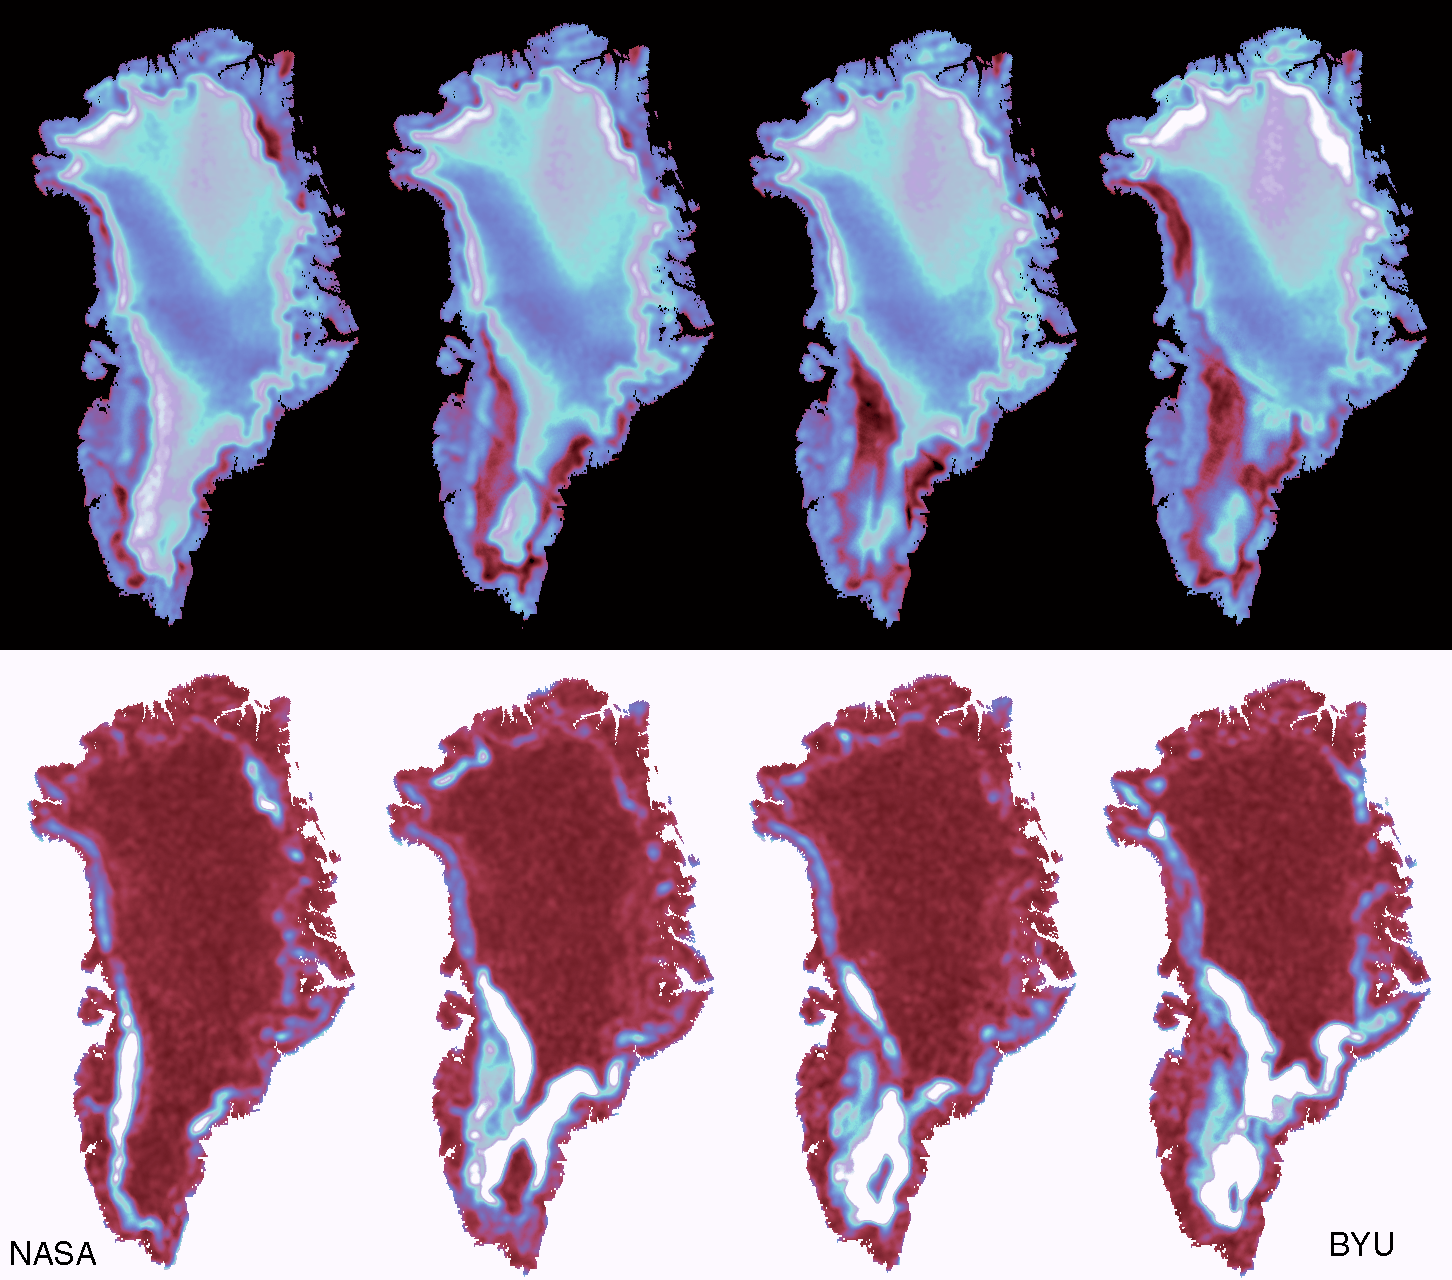

SeaWinds – Greenland

The frequent coverage provided by NASA’s SeaWinds instrument on the QuikScat satellite provides unprecedented capability to monitor daily and seasonal changes in the key melt zones of Greenland, which is covered with a thick ice sheet that resulted from snow accumulating over tens of thousands of years. The thickness of the snow layers reveals details about the past global climate, and comparing snow accumulation and snow melting can provide insight into climate change and global warming. In particular, the extent of summer melting of snow in Greenland is considered a sensitive indicator of global change.

Earlier scatterometer data has suggested that Greenland has experienced significantly more melting in recent years. This figure compares the melting observed over 15 days during July 1999 in Greenland. The red areas around the central blue and white areas are the main melt zones and have lower radar back scatter because of water on the surface that saturates the surface snow. As the days warm up, the melt extent dramatically increases. Comparing this data with computer models and past scatterometer data will help scientists evaluate the inter-annual variability of the melting as a step toward understanding potential climate change.

The world’s large ice sheets in Greenland and Antarctica act as vast storehouses of freshwater. Summer season melting releases large quantities of freshwater into the ocean, and year-to-year variations can have a significant impact on global sea level. Furthermore, long-term changes in the patterns and extent of melting on the large ice sheets reflect the effects of climate variability; thus Greenland is considered a sensitive indicator of global warming.

Satellite microwave radars are extremely sensitive to melting and can provide the only effective means of accurately measuring the year-round picture of the extent and variability in ice sheet melting. Daily mean images were produced from QuikScat data collected over the Greenland ice sheet at the height of the present summer melt period. In the top row, four images are shown at intervals of 5 days, for (a) day 203, (b) 208,(c) 213, and (d) 218 in 1999. Blue and white colors indicate surfaces which are cold and dry, while read and black indicate wet snow surfaces experiencing melting. The coastal regions are lower in elevation and begin to melt first. As summer progresses, the area of melting expands inland and northwards along the western coast of Greenland as air temperatures warm. A large pale and dark blue region in the central, high-elevation part of the ice sheet survives each summer without experiencing any melting. This is known as the dry snow region, and its area is a measure of the stability of the central part of the ice sheet. The line dividing the melt area and the dry snow is very sensitive to climate conditions and monitoring this line will help scientists determine whether the Earth’s climate is changing.

The lower series of four images shows the daily variability in the radar data within each image. White patches in these images identify regions where the most rapid changes are taking place. Air temperature and precipitation variations are responsible for the patterns, with the greatest impact over the southern tip of Greenland occurring from storms originating over the Atlantic. Note that the red areas of central and northern Greenland experience much smaller or slower changes, with the central ice sheet showing little change during this summer period.

With its frequent coverage, the SeaWinds instrument is a power and unique tool for monitoring the health of the large ice sheets. The continuing time-series of data is a valuable contribution to assessments of the effects and impact of global change in the polar regions.

NASA’s Earth Science Enterprise is a long-term research and technology program designed to examine Earth’s land, oceans, atmosphere, ice and life as a total integrated system. JPL is a division of the California Institute of Technology, Pasadena, CA.

Credit: NASA/JPL